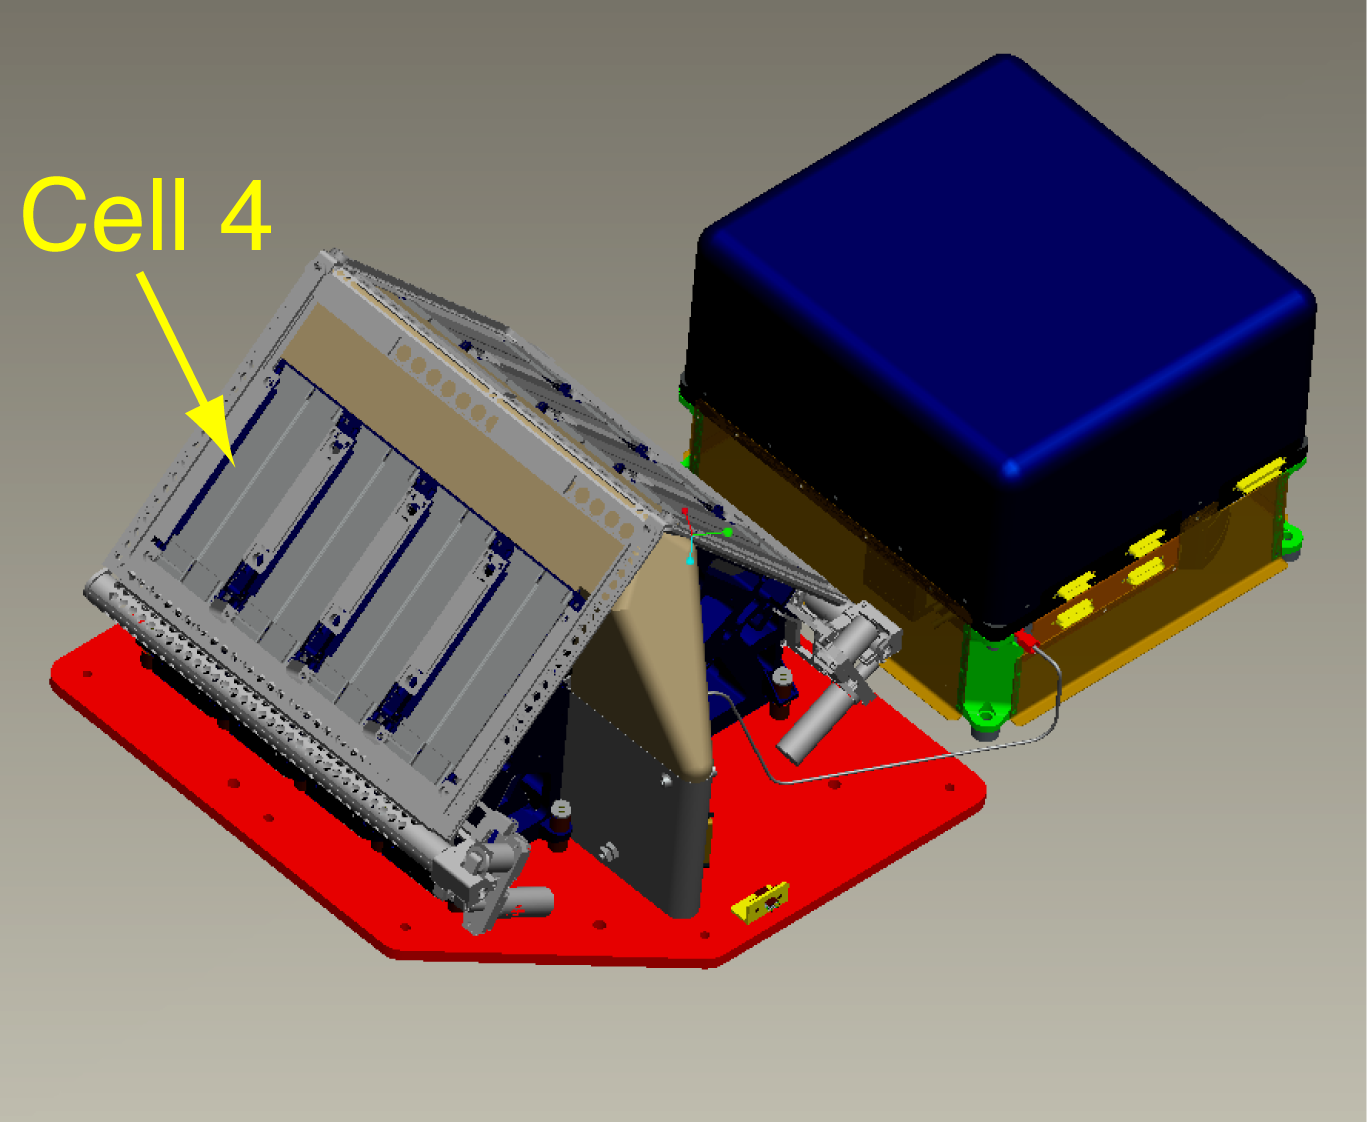

Thermal and Evolved-Gas Analyzer Illustration

This is a computer-aided drawing of the Thermal and Evolved-Gas Analyzer, or TEGA, on NASA’s Phoenix Mars Lander.

The Phoenix Mission is led by the University of Arizona, Tucson, on behalf of NASA. Project management of the mission is by NASA’s Jet Propulsion Laboratory, Pasadena, Calif. Spacecraft development is by Lockheed Martin Space Systems, Denver.

Photojournal Note: As planned, the Phoenix lander, which landed May 25, 2008 23:53 UTC, ended communications in November 2008, about six months after landing, when its solar panels ceased operating in the dark Martian winter.

Credit: NASA/JPL/University of Arizona